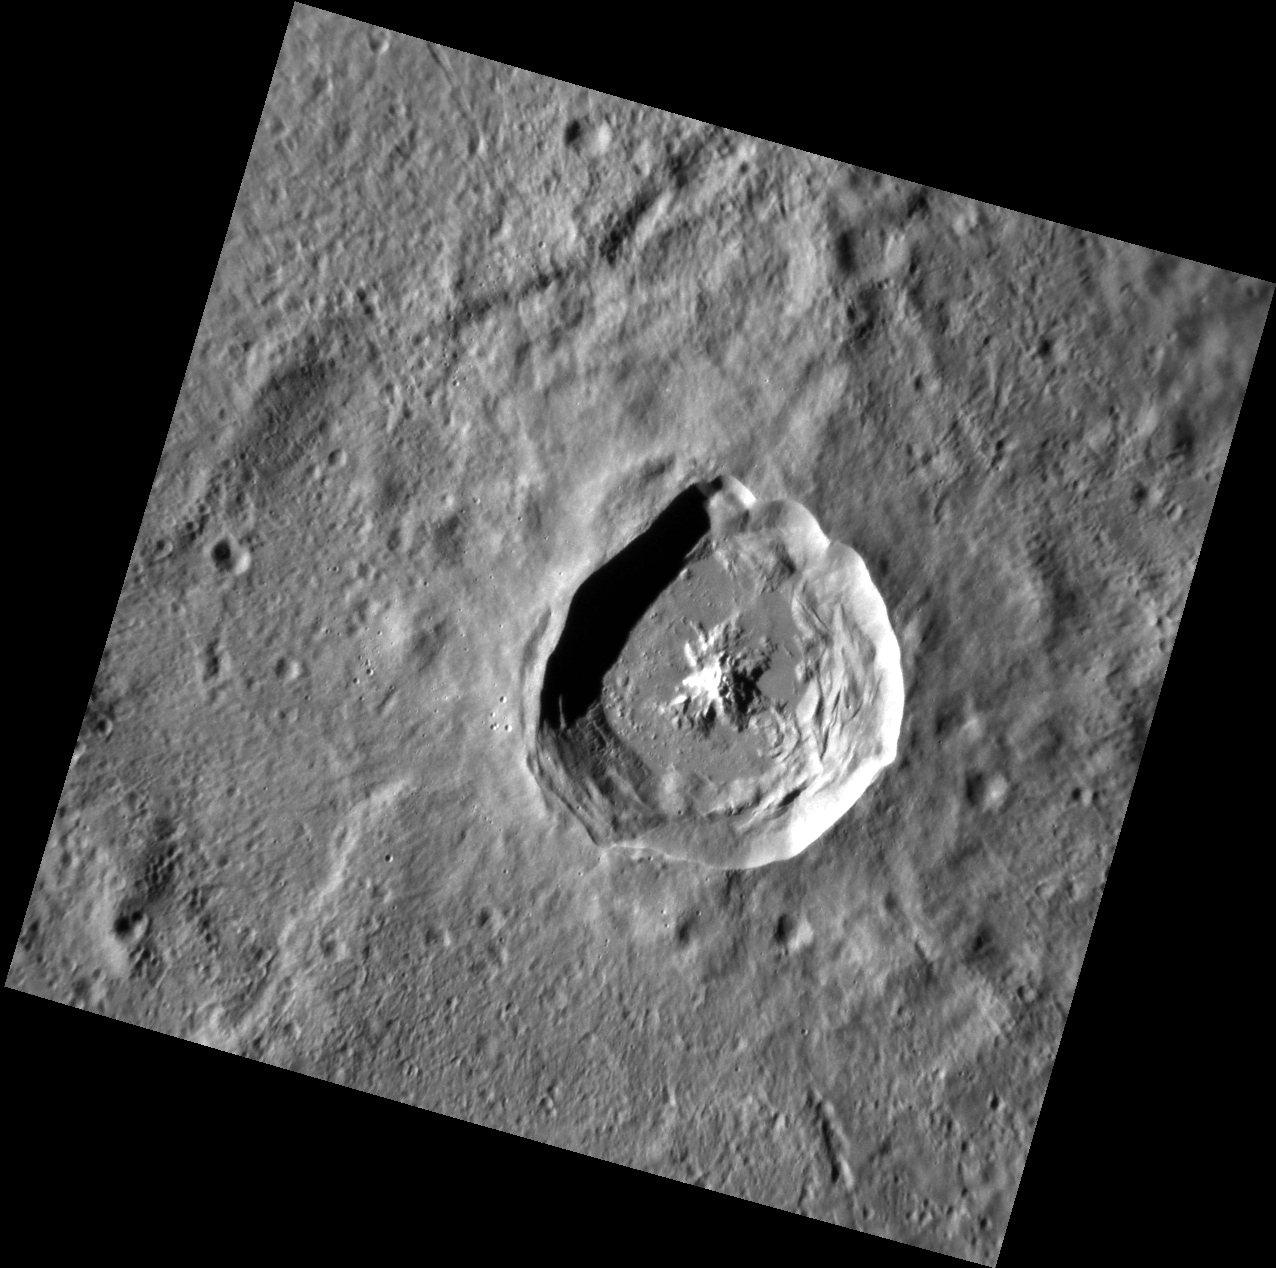

Pristine Popova

Popova crater was recently named for Russian avant-garde artist Lyubov Popova (1889-1924). The illumination angle of this image accentuates the prominent central peak and extensive slumping along the inside of the crater rim, creating sharp angles that are reminiscent of Popova’s artwork.

This image was acquired as a high-resolution targeted observation. Targeted observations are images of a small area on Mercury’s surface at resolutions much higher than the 200-meter/pixel morphology base map. It is not possible to cover all of Mercury’s surface at this high resolution, but typically several areas of high scientific interest are imaged in this mode each week.

Date acquired: April 27, 2012
Image Mission Elapsed Time (MET): 244000660
Image ID: 1717924
Instrument: Narrow Angle Camera (NAC) of the Mercury Dual Imaging System (MDIS)
Center Latitude: -34.64°
Center Longitude: 293.1° E
Resolution: 86 meters/pixel
Scale: Popova crater is 34.7 kilometers (21.6 miles) in diameter
Incidence Angle: 68.0°
Emission Angle: 6.8°
Phase Angle: 74.6°

The MESSENGER spacecraft is the first ever to orbit the planet Mercury, and the spacecraft’s seven scientific instruments and radio science investigation are unraveling the history and evolution of the Solar System’s innermost planet. Visit the Why Mercury? section of this website to learn more about the key science questions that the MESSENGER mission is addressing. During the one-year primary mission, MDIS acquired 88,746 images and extensive other data sets. MESSENGER is now in a year-long extended mission, during which plans call for the acquisition of more than 80,000 additional images to support MESSENGER’s science goals.

For information regarding the use of images, see the MESSENGER image use policy.

Credit: NASA/Johns Hopkins University Applied Physics Laboratory/Carnegie Institution of Washington